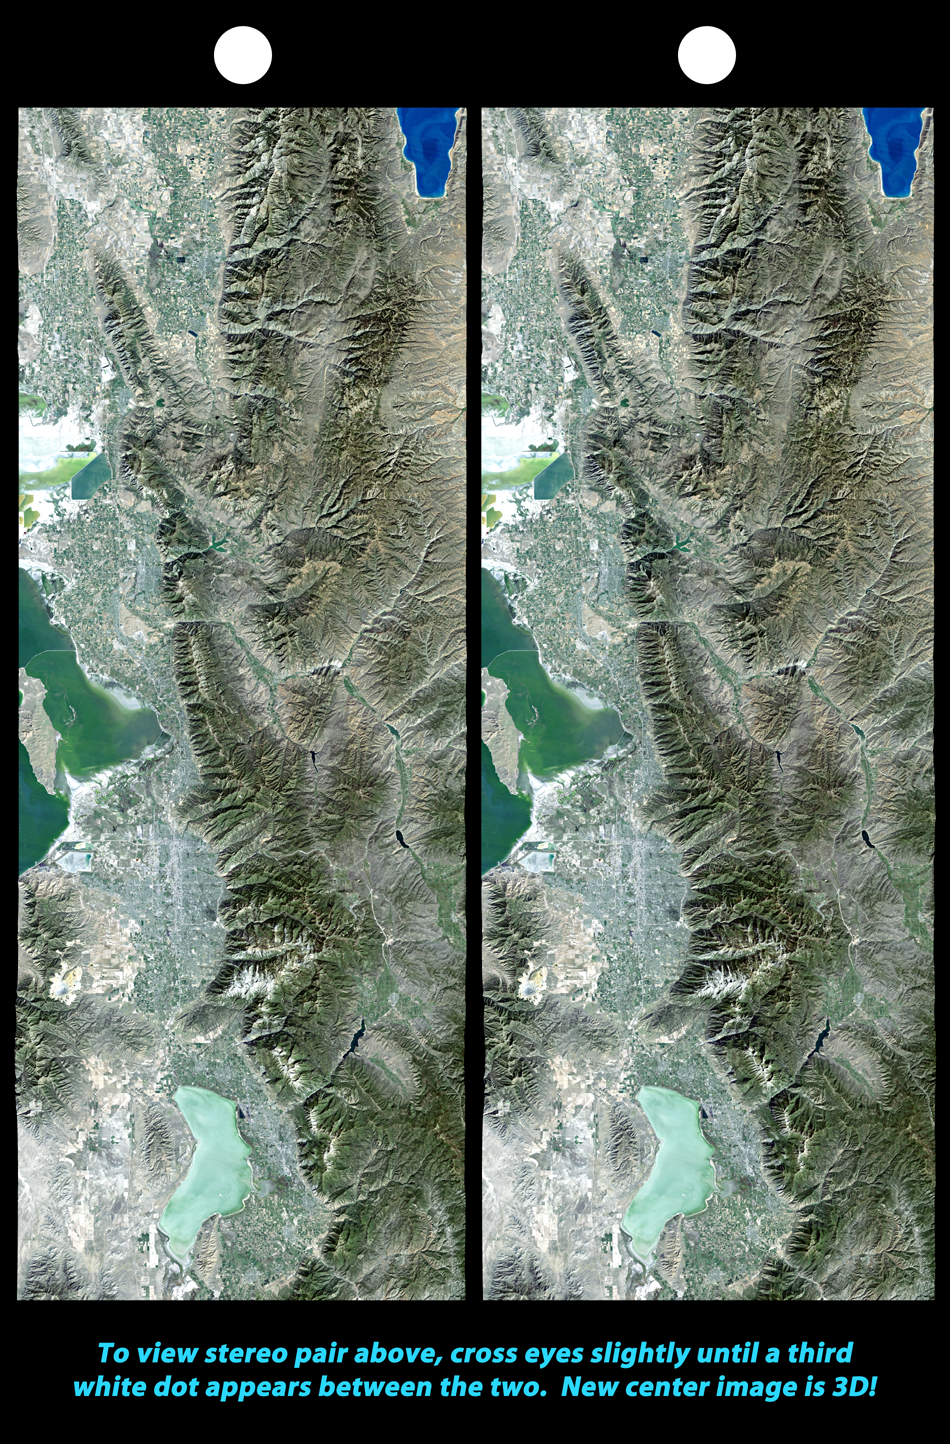

Stereo Pair, Salt Lake City, Utah

The 2002 Winter Olympics are hosted by Salt Lake City at several venues within the city, in nearby cities, and within the adjacent Wasatch Mountains. This image pair provides a stereoscopic map view of north central Utah that includes all of these Olympic sites. In the south, next to Utah Lake, Provo hosts the ice hockey competition. In the north, northeast of the Great Salt Lake, Ogden hosts curling and the nearby Snowbasin ski area hosts the downhill events. In between, southeast of the Great Salt Lake, Salt Lake City hosts the Olympic Village and the various skating events. Further east, across the Wasatch Mountains, the Park City ski resort hosts the bobsled, ski jumping, and snowboarding events. The Winter Olympics are always hosted in mountainous terrain. This view shows the dramatic landscape that makes the Salt Lake City region a world-class center for winter sports.

This stereoscopic image was generated by draping a Landsat satellite image over a Shuttle Radar Topography Mission digital elevation model. Two differing perspectives were then calculated, one for each eye. They can be seen in 3-D by viewing the left image with the right eye and the right image with the left eye (cross-eyed viewing or by downloading and printing the image pair and viewing them with a stereoscope. When stereoscopically merged, the result is a vertically exaggerated view of Earth’s surface in its full three dimensions.

Landsat has been providing visible and infrared views of the Earth since 1972. SRTM elevation data matches the 30-meter (98-foot) resolution of most Landsat images and will substantially help in analyzing the large and growing Landsat image archive, managed by the U.S. Geological Survey (USGS).

Elevation data used in this image was acquired by the Shuttle Radar Topography Mission (SRTM) aboard the Space Shuttle Endeavour, launched on Feb. 11, 2000. SRTM used the same radar instrument that comprised the Spaceborne Imaging Radar-C/X-Band Synthetic Aperture Radar (SIR-C/X-SAR) that flew twice on the Space Shuttle Endeavour in 1994. SRTM was designed to collect 3-D measurements of the Earth’s surface. To collect the 3-D data, engineers added a 60-meter (approximately 200-foot) mast, installed additional C-band and X-band antennas, and improved tracking and navigation devices. The mission is a cooperative project between NASA, the National Imagery and Mapping Agency (NIMA) of the U.S. Department of Defense and the German and Italian space agencies. It is managed by NASA’s Jet Propulsion Laboratory, Pasadena, Calif., for NASA’s Earth Science Enterprise, Washington, D.C.

Size: 222 x 93.8 kilometers (138 x 58.2 miles)
Location: 40.0 to 42.0 deg. North lat., 111.25 to 112.25.0 deg. West lon.(exactly)
Orientation: North at top
Image Data: Landsat Bands 3, 2, 1 as red, green, blue, respectively.
Original Data Resolution: SRTM 1 arcsecond (30 meters or 98 feet), Thematic Mapper 30 meters (98 feet)
Date Acquired: February 2000 (SRTM), 1990s (Landsat 5 image mosaic)

Credit: NASA/JPL/NIMA